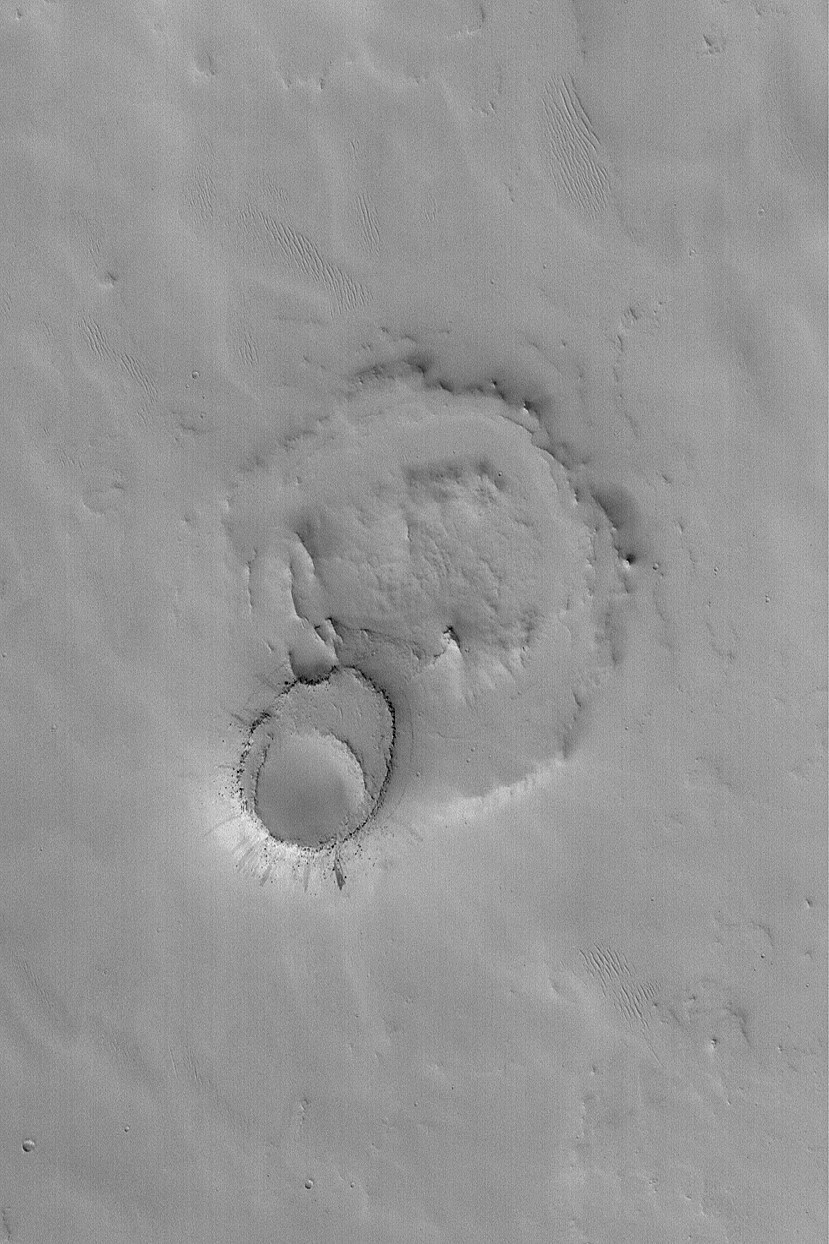

Exhuming Crater in Northeast Arabia

MGS MOC Release No. MOC2-563, 3 December 2003

The upper crust of Mars is layered, and interbedded with these layers are old, filled and buried meteor impact craters. In a few places on Mars, such as Arabia Terra, erosion has re-exposed some of the filled and buried craters. This October 2003 Mars Global Surveyor (MGS) Mars Orbiter Camera (MOC) image shows an example. The larger circular feature was once a meteor crater. It was filled with sediment, then buried beneath younger rocks. The smaller circular feature is a younger impact crater that formed in the surface above the rocks that buried the large crater. Later, erosion removed all of the material that covered the larger, buried crater, except in the location of the small crater. This pair of martian landforms is located near 17.6°N, 312.8°W. The image covers an area 3 km (1.9 mi) wide and is illuminated from the lower left.

Credit: NASA/JPL/Malin Space Science Systems